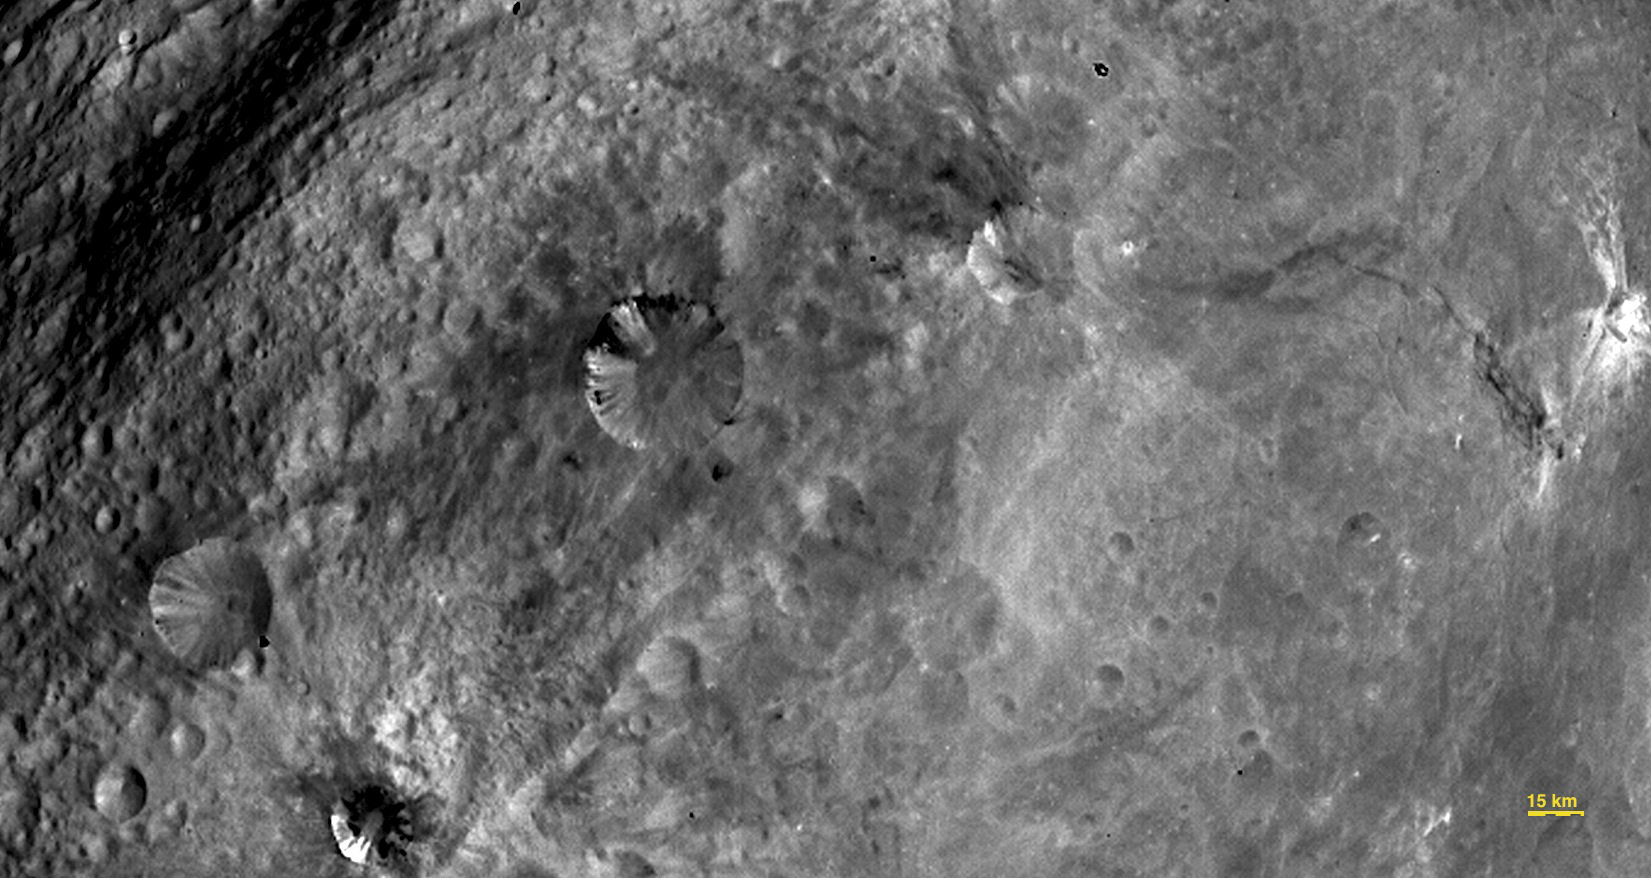

Close-up View of Craters in South Equatorial Region

In this image, obtained by the framing camera on NASA’s Dawn spacecraft, various craters are visible in the southern equatorial region of the giant asteroid Vesta.

The Dawn mission to Vesta and Ceres is managed by NASA’s Jet Propulsion Laboratory, Pasadena, Calif., for NASA’s Science Mission Directorate, Washington, D.C. It is a project of the Discovery Program, managed by NASA’s Marshall Space Flight Center, Huntsville, Ala. UCLA is responsible for overall Dawn mission science. Orbital Sciences Corporation of Dulles, Va., designed and built the Dawn spacecraft.

The framing cameras have been developed and built under the leadership of the Max Planck Institute for Solar System Research, Katlenburg-Lindau, Germany; with significant contributions by the German Aerospace Center (DLR) Institute of Planetary Research, Berlin, and in coordination with the Institute of Computer and Communication Network Engineering, Braunschweig. The framing camera project is funded by NASA, the Max Planck Society and DLR.

Credit: NASA/JPL-Caltech/UCLA/MPS/DLR/IDA